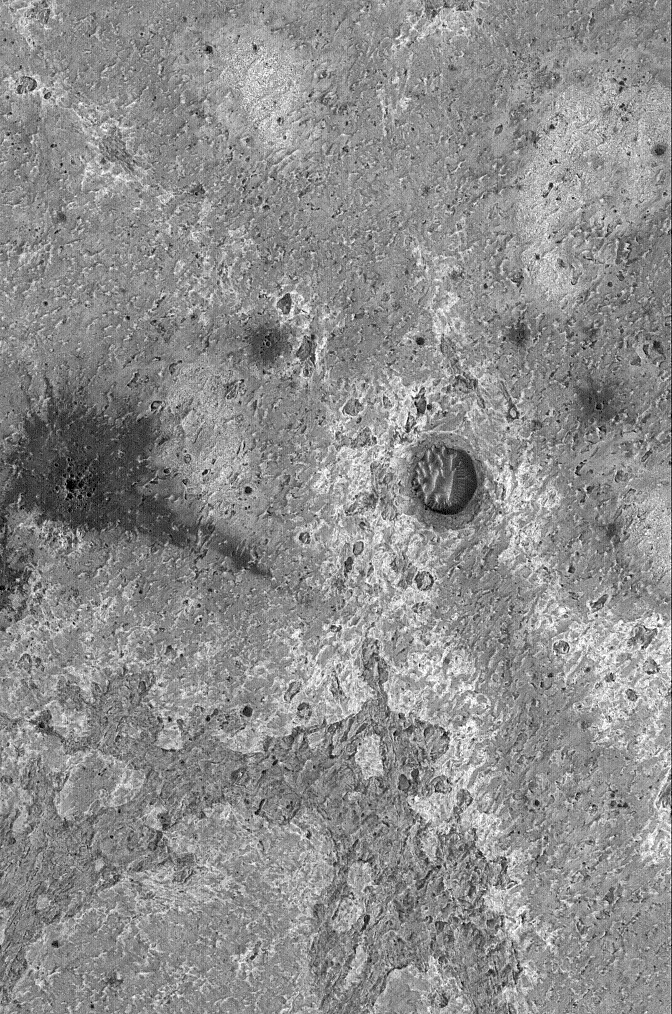

Meridiani Rocks

16 September 2005
This Mars Global Surveyor (MGS) Mars Orbiter Camera (MOC) image shows the complex surfaces of some of the light- and intermediate-toned sedimentary rock exposed by erosion in eastern Sinus Meridiani. Similar rocks occur at the Mars Exploration Rover, Opportunity, site, but they are largely covered by windblown sand and granules. The dark feature with a rayed pattern is the product of a meteor impact.

Location near: 0.8°N, 355.2°W
Image width: width: ~3 km (~1.9 mi)
Illumination from: lower left
Season: Northern Autumn

Credit: NASA/JPL/Malin Space Science Systems